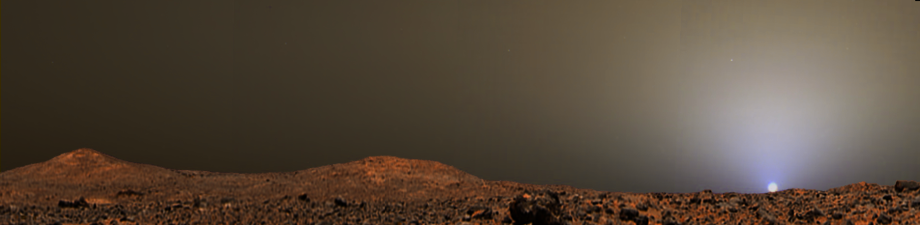

Sunset on Mars from Pathfinder Images

This illustration is a composite that creatively combines two previously released images from Mars Pathfinder for a sunset scene in Ares Valles in July 1997. The combined images are PIA01547 for the sky, and a portion of PIA01466 for the terrain. The sky image is a radiometrically correct, true-color sunset, with the sky near the Sun a pale blue color. The terrain image has been artistically adjusted to match the approximate time of day of the sky image (4:10 p.m. local solar time at the landing site) and to provide a seamless horizon. The two source images are composites of several frames from the Imager for Mars Pathfinder camera. Additional information is available in the captions for the original images.

Photojournal note: Sojourner spent 83 days of a planned seven-day mission exploring the Martian terrain, acquiring images, and taking chemical, atmospheric and other measurements. The final data transmission received from Pathfinder was at 10:23 UTC on September 27, 1997. Although mission managers tried to restore full communications during the following five months, the successful mission was terminated on March 10, 1998.

Credit: NASA/JPL/University of Arizona